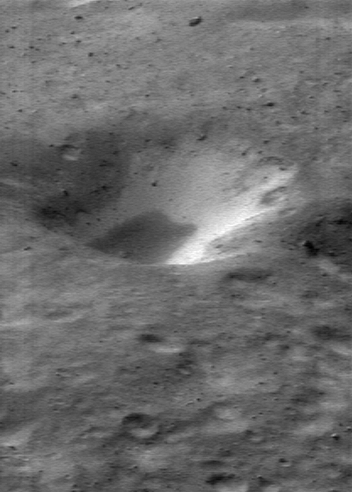

Bright Crater Wall

NEAR Shoemaker captured this image on January 11, 2001, while orbiting 38 kilometers (24 miles) above Eros. Material on the inner wall of the crater in the center of the image is brighter than the surrounding regolith and is thought to be subsurface material exposed when overlying, darker regolith slides off. The whole scene is about 1.2 kilometers (0.7 miles) across.

Built and managed by The Johns Hopkins University Applied Physics Laboratory, Laurel, Maryland, NEAR was the first spacecraft launched in NASA’s Discovery Program of low-cost, small-scale planetary missions. See the NEAR web page at http://near.jhuapl.edu/ for more details.

Credit: NASA/JPL/JHUAPL